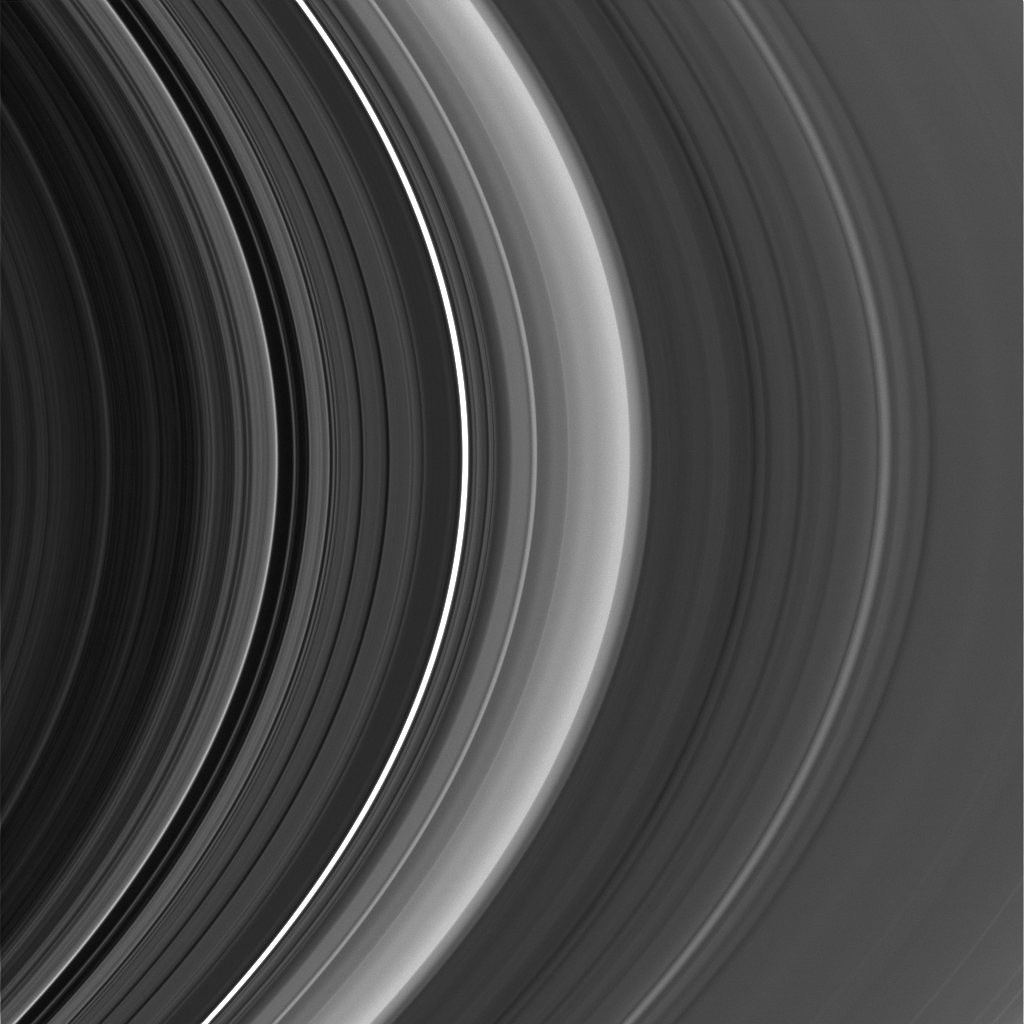

New Rings for Cassini’s Division

Figure 1

High-resolution Cassini images show an astonishing level of structure in Saturn’s Cassini Division, including two ringlets that were not seen in NASA Voyager spacecraft images 25 years ago.

This view was taken with the sun almost directly behind Saturn and its rings, a viewing geometry in which microscopic ring particles brighten substantially. The image shows the diffuse new ringlet in the Cassini Division as the brightest feature in that region.

This image was taken in visible light with the Cassini spacecraft narrow-angle camera on Sept. 15, 2006, at a distance of approximately 2.2 million kilometers (1.4 million miles) from Saturn. This view looks toward the unlit side of the rings from about 15 degrees above the ringplane. The phase angle, or sun-Saturn-spacecraft angle, was 179 degrees. Image scale on the sky at the distance of Saturn is 13 kilometers (8 miles) per pixel.

The Cassini-Huygens mission is a cooperative project of NASA, the European Space Agency and the Italian Space Agency. The Jet Propulsion Laboratory, a division of the California Institute of Technology in Pasadena, manages the mission for NASA’s Science Mission Directorate, Washington, D.C. The Cassini orbiter and its two onboard cameras were designed, developed and assembled at JPL. The imaging operations center is based at the Space Science Institute in Boulder, Colo.

Credit: NASA/JPL/Space Science Institute